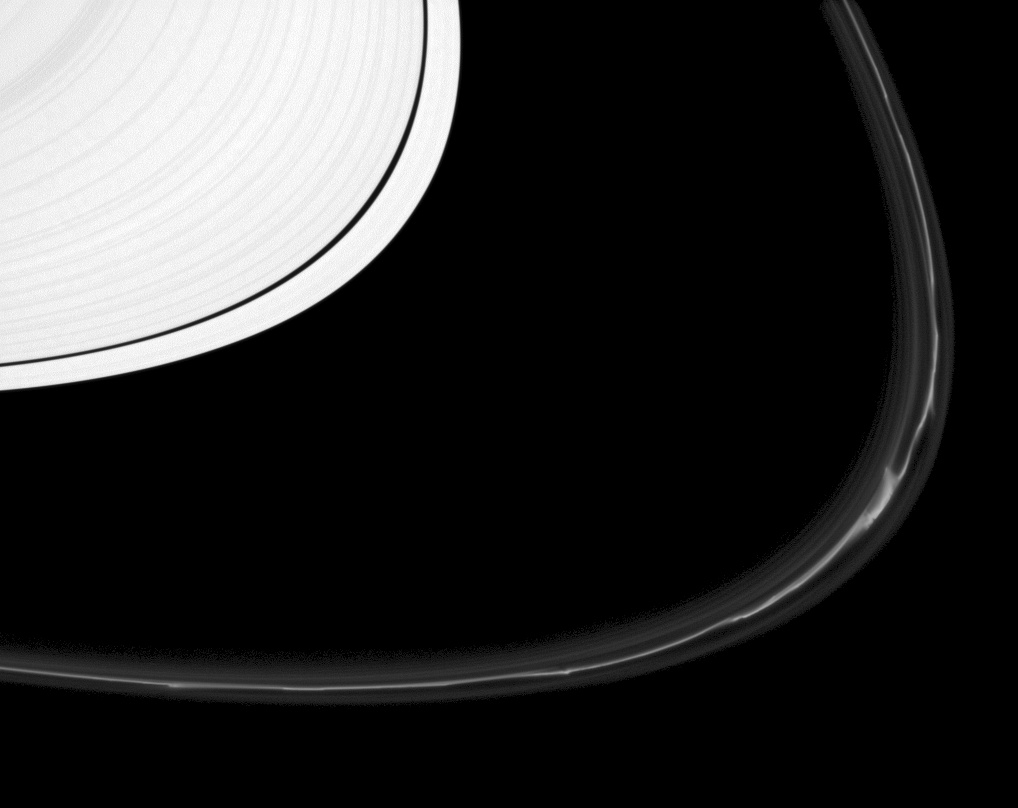

F Ring Zoo

The F ring shows off a rich variety of phenomena in this image from the Cassini spacecraft. Near the lower-right of the F ring are two “fans” of material radiating out of the main strand (or “core”) of the ring. Kinks are apparent all along the core, and dark “channels” cut into the main strand can be seen in places, the result of a recent interaction with the shepherd moon Prometheus (which cannot be seen in this image).

Scientists believe that many of the F ring’s diverse features are the result of interactions between ring material and either the shepherd moons or clumps of material within the ring.

This view looks toward the sunlit side of the rings from about six degrees above the ringplane. The image was taken in visible light with the Cassini spacecraft narrow-angle camera on Dec. 25, 2012.

The view was acquired at a distance of approximately 680,000 miles (1.1 million kilometers) from Saturn and at a Sun-Saturn-spacecraft, or phase, angle of 17 degrees. Image scale is 4 miles (6 kilometers) per pixel.

The Cassini-Huygens mission is a cooperative project of NASA, the European Space Agency and the Italian Space Agency. The Jet Propulsion Laboratory, a division of the California Institute of Technology in Pasadena, manages the mission for NASA’s Science Mission Directorate, Washington, D.C. The Cassini orbiter and its two onboard cameras were designed, developed and assembled at JPL. The imaging operations center is based at the Space Science Institute in Boulder, Colo.

Credit: NASA/JPL-Caltech/Space Science Institute